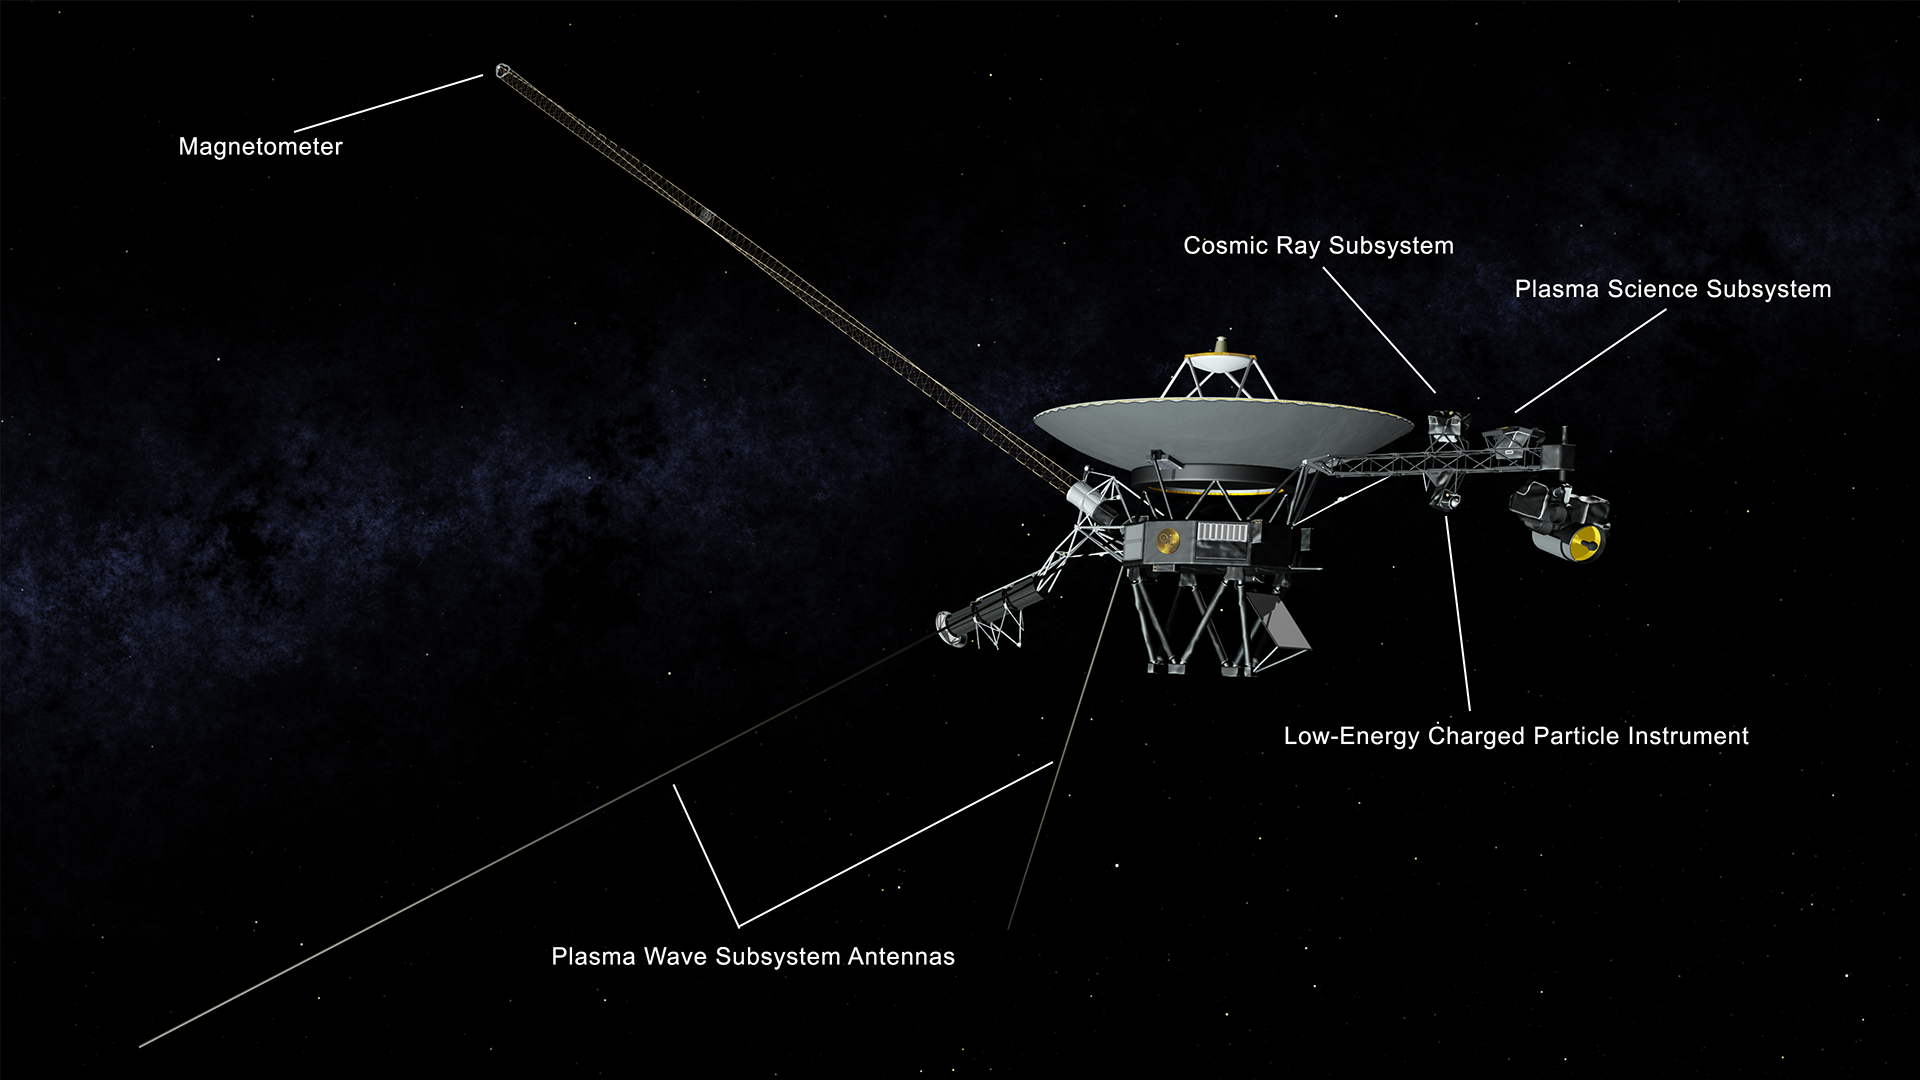

Voyager 2 Spacecraft Instruments

This illustration of NASA’s Voyager 2 spacecraft shows the location of the onboard science instruments that are still operating: the magnetometer, the cosmic ray subsystem, the plasma science experiment, the low-energy charged particle instrument and the antennas used by the plasma wave subsystem.

The Voyager spacecraft were built by JPL, which continues to operate both. JPL is a division of Caltech in Pasadena. California. The Voyager missions are a part of the NASA Heliophysics System Observatory, sponsored by the Heliophysics Division of the Science Mission Directorate in Washington.

Credit: NASA/JPL-Caltech